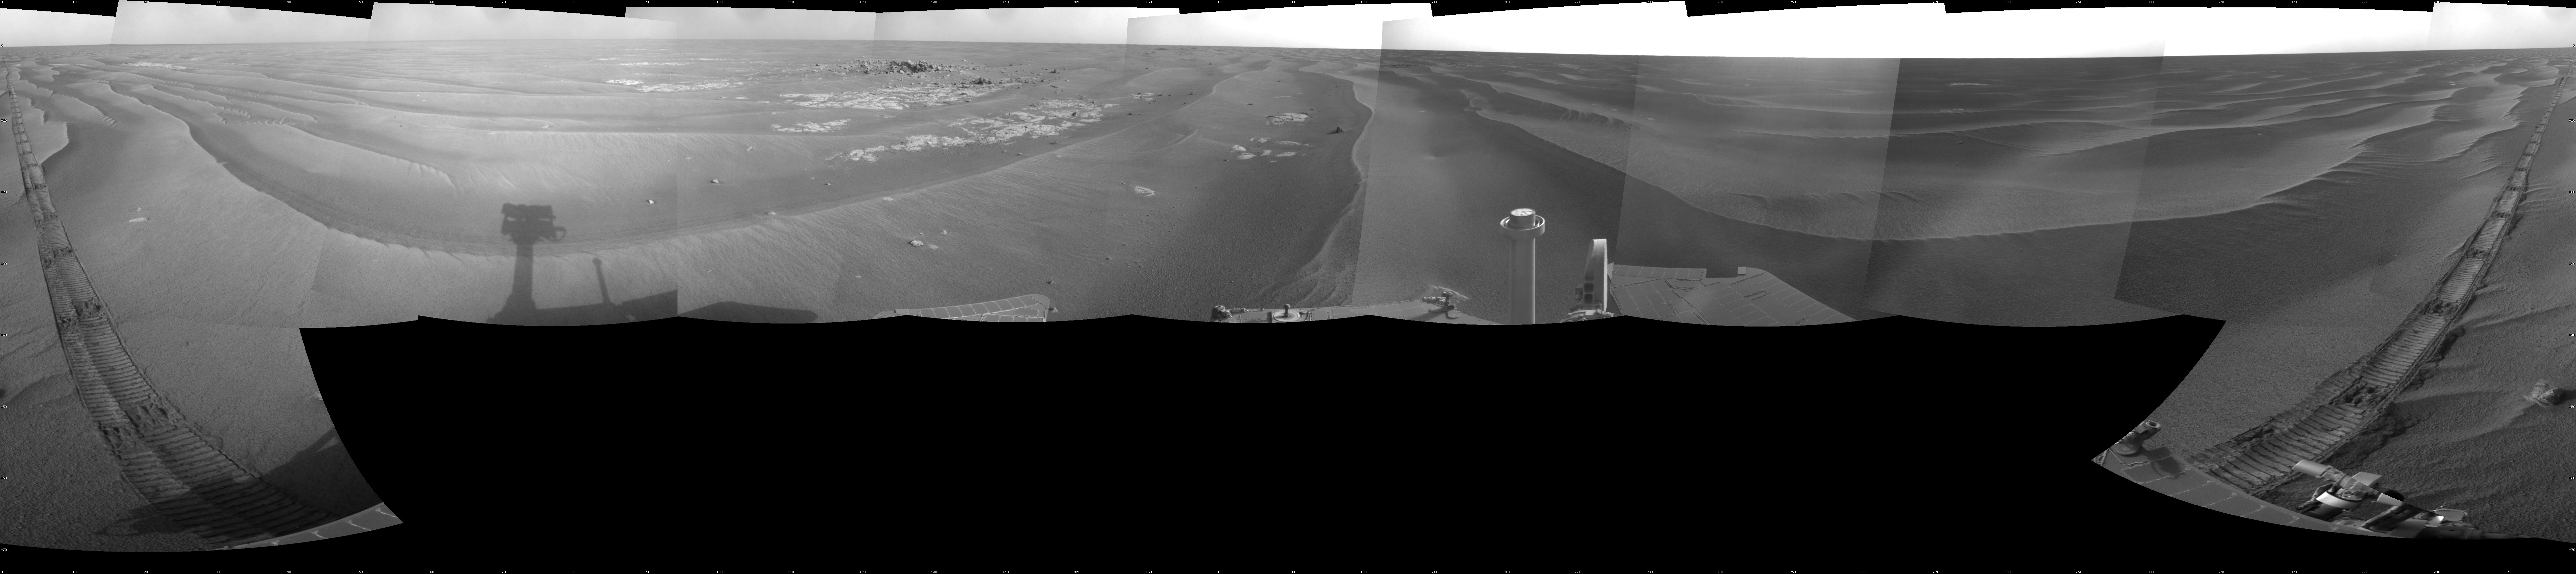

Opportunity’s Surroundings on Sol 1818

NASA’s Mars Exploration Rover Opportunity used its navigation camera to take the images combined into this full-circle view of the rover’s surroundings during the 1,818th Martian day, or sol, of Opportunity’s surface mission (March 5, 2009). South is at the center; north at both ends.

The rover had driven 80.3 meters (263 feet) southward earlier on that sol. Tracks from the drive recede northward in this view.

The terrain in this portion of Mars’ Meridiani Planum region includes dark-toned sand ripples and lighter-toned bedrock.

This view is presented as a cylindrical projection with geometric seam correction.

Credit: NASA/JPL-Caltech